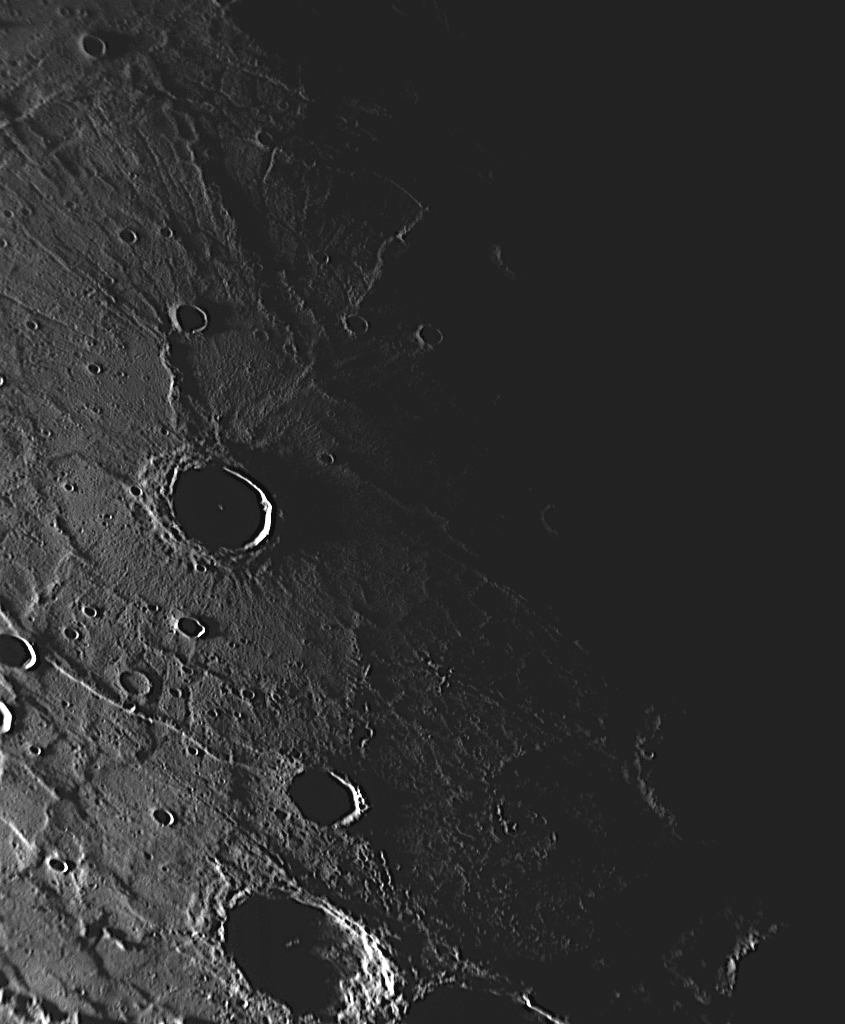

The Sun Sets on Rembrandt

This NAC image acquired during MESSENGER’s third flyby of Mercury a few months ago shows a view of the interior of Rembrandt basin that emphasizes landforms. Rembrandt was discovered during the mission’s second Mercury flyby in October 2008. Its large size (715 kilometers, or 444 miles, in diameter), its relatively young age as implied by the low number of superposed impact craters, and the radiating extensional and contractional fractures on its floor have made it a topic of special interest to the MESSENGER Science Team. Earlier this year, an article devoted to the first study of the geology of Rembrandt was published in Science magazine. During Mercury flyby 3, Rembrandt was closer to the terminator, the line between the sunlit dayside and dark nightside of the planet, and the different viewing geometries between flybys 2 and 3 enabled a three-dimensional view of this unusual basin. The grazing angle of the light from the setting Sun in this particular NAC image accentuates the topography of the features on the Rembrandt’s floor, including the set of unusual radiating fractures.

Date Acquired: September 29, 2009
Image Mission Elapsed Time (MET): 162744327
Instrument: Narrow Angle Camera (NAC) of the Mercury Dual Imaging System (MDIS)
Resolution: 390 meters/pixel (0.24 miles/pixel)
Scale: The prominent crater at center left is 44 kilometers (27 miles) in diameter
Spacecraft Altitude: 15,100 kilometers (9,400 miles)

These images are from MESSENGER, a NASA Discovery mission to conduct the first orbital study of the innermost planet, Mercury. For information regarding the use of images, see the MESSENGER image use policy.

Credit: NASA/Johns Hopkins University Applied Physics Laboratory/Carnegie Institution of Washington